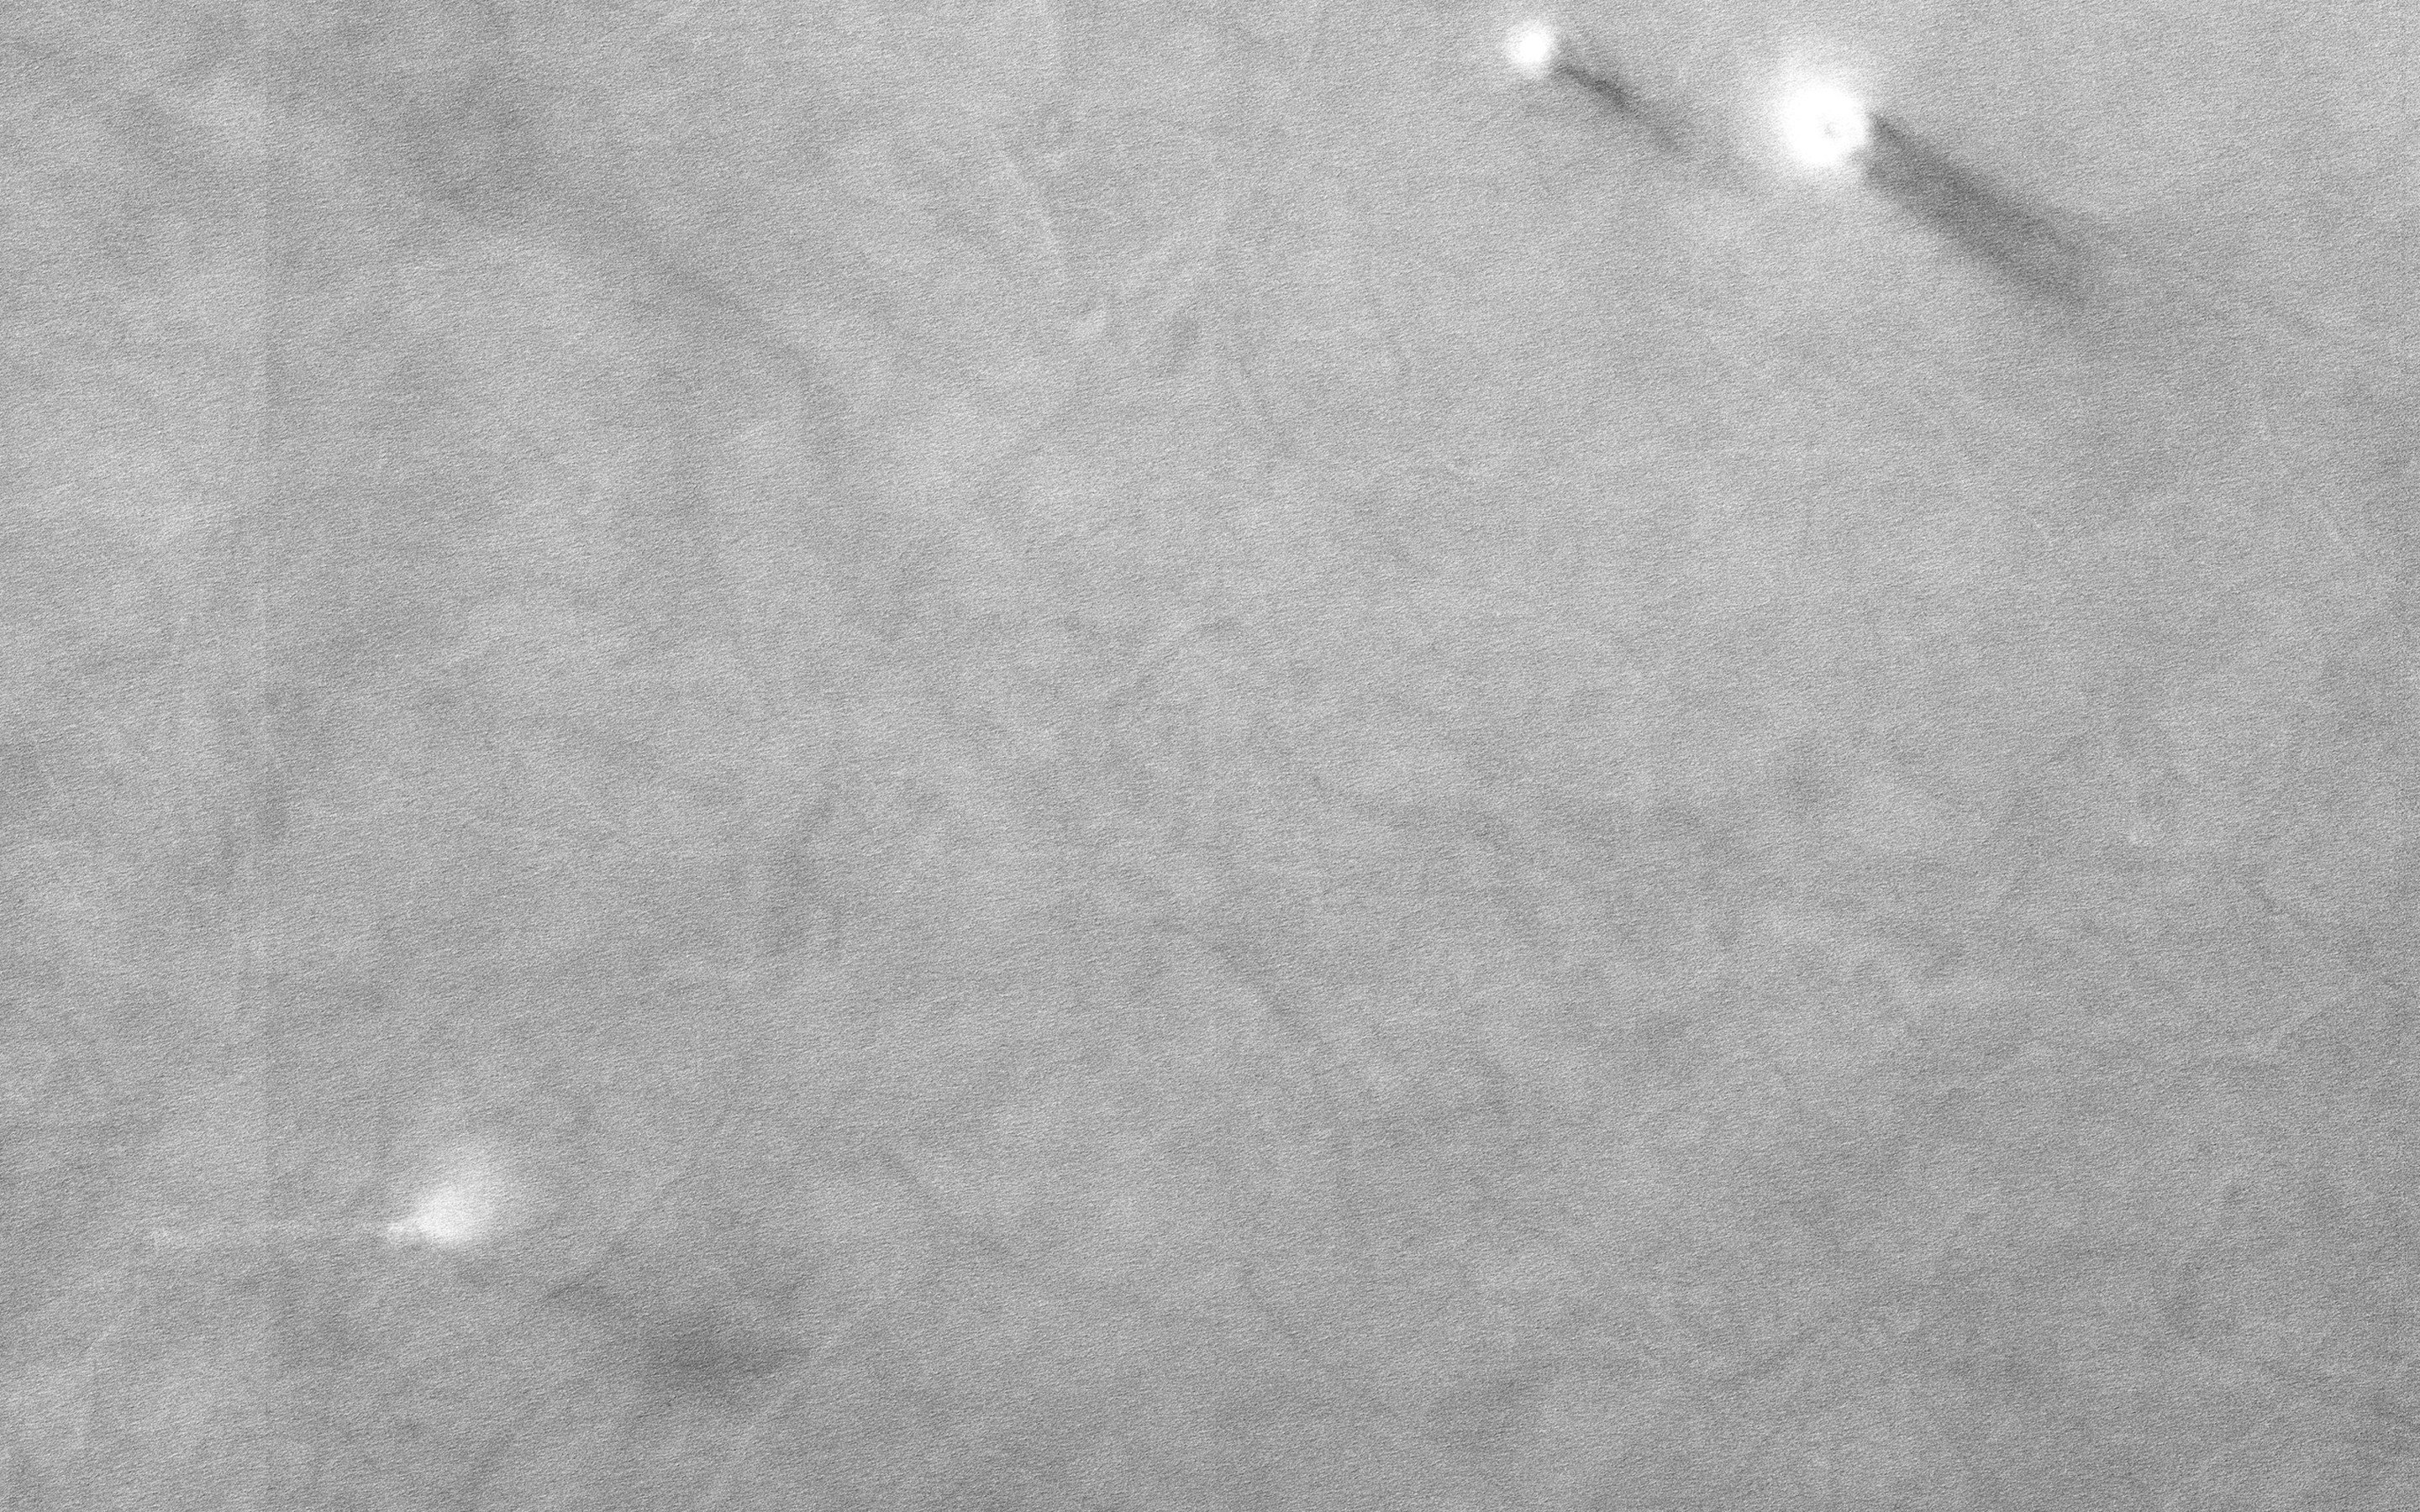

Marching Dust Devils

On an early fall afternoon in Ganges Chasma (Valles Marineris), we managed to capture a cluster of eight dust devils, five of them in the enhanced color strip. They’re together on a dark sandy surface that tilts slightly to the north, towards the Sun.

Both of these factors help warm the surface and generate convection in the air above. The surface is streaked with the faint tracks of earlier dust devils. A pair of dust devils appears together at top right, spaced only 250 meters apart. These two have quite different morphologies. The bigger one (on the right) is about 100 meters in diameter and is shaped like a doughnut with a hole in the middle. Its smaller companion is more compact and plume-like, but it too has a small hole in the center, where the air pressure is lowest. It may be that the smaller dust devil is younger than the larger one. A row of four dust devils are in the middle of the color strip, separated by about 900 meters from one another.

This image might answer some interesting questions about the behavior of dust devils. Dust devils are theoretically expected to migrate uphill on a sloping surface, or migrate downwind when there is a breeze. Where they are found close together in pairs, they are expected to rotate in opposite directions. HiRISE color observations can be used to determine the direction of rotation and-for fast moving dust devils-the direction of their travel. This is because the different color observations (infrared, red, and blue) are taken at slightly different times. The differences between the earliest color observation and the last tell us about the changes that took place during that time interval.

All this requires careful analysis, but if these dust devils are moving fast enough, and spaced closely enough, these here might display some interesting “social dynamics,” possibly marching together and rotating in alternating directions.

The University of Arizona, Tucson, operates HiRISE, which was built by Ball Aerospace & Technologies Corp., Boulder, Colo. NASA’s Jet Propulsion Laboratory, a division of the California Institute of Technology in Pasadena, manages the Mars Reconnaissance Orbiter Project for NASA’s Science Mission Directorate, Washington.

Credit: NASA/JPL-Caltech/Univ. of Arizona